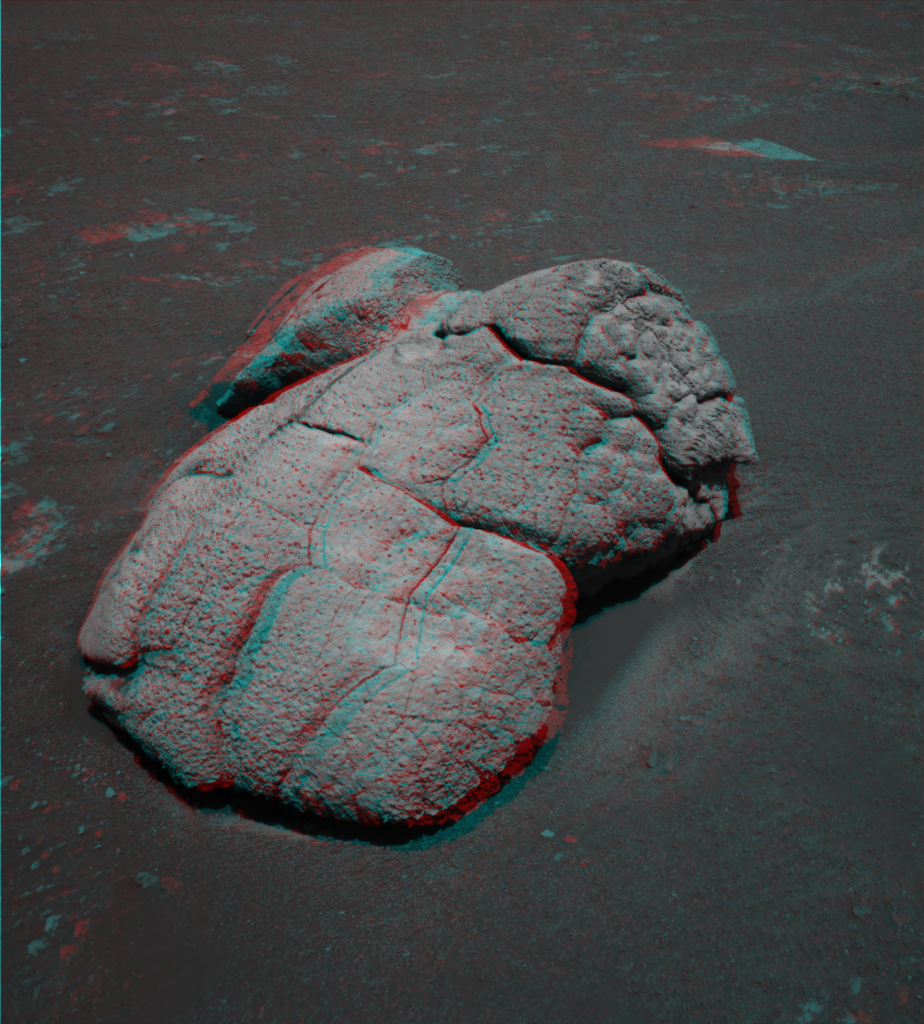

Wonderful Wopmay

This three-dimensional view from the navigation camera on NASA’s Mars Exploration Rover Opportunity shows an unusual, lumpy rock informally named “Wopmay” on the lower slopes of “Endurance Crater.” Opportunity took the frames that make up this image on the rover’s 250th martian day, or sol, on Oct. 6, 2004. Later, Opportunity investigated the rock with instruments on its robotic arm.

The rock’s informal name refers to Wilfrid Reid “Wop” May, a Canadian bush pilot. Scientists believe that the lumps in Wopmay, like traits of “Escher” and other rocks dotting the bottom of Endurance Crater, may be related to cracking and alteration processes, possibly caused by exposure to water. The area between intersecting sets of cracks appears to have eroded in a way that shaped the lumpy appearance. Wopmay measures approximately 1 meter (3.3 feet) across.

Credit: NASA/JPL